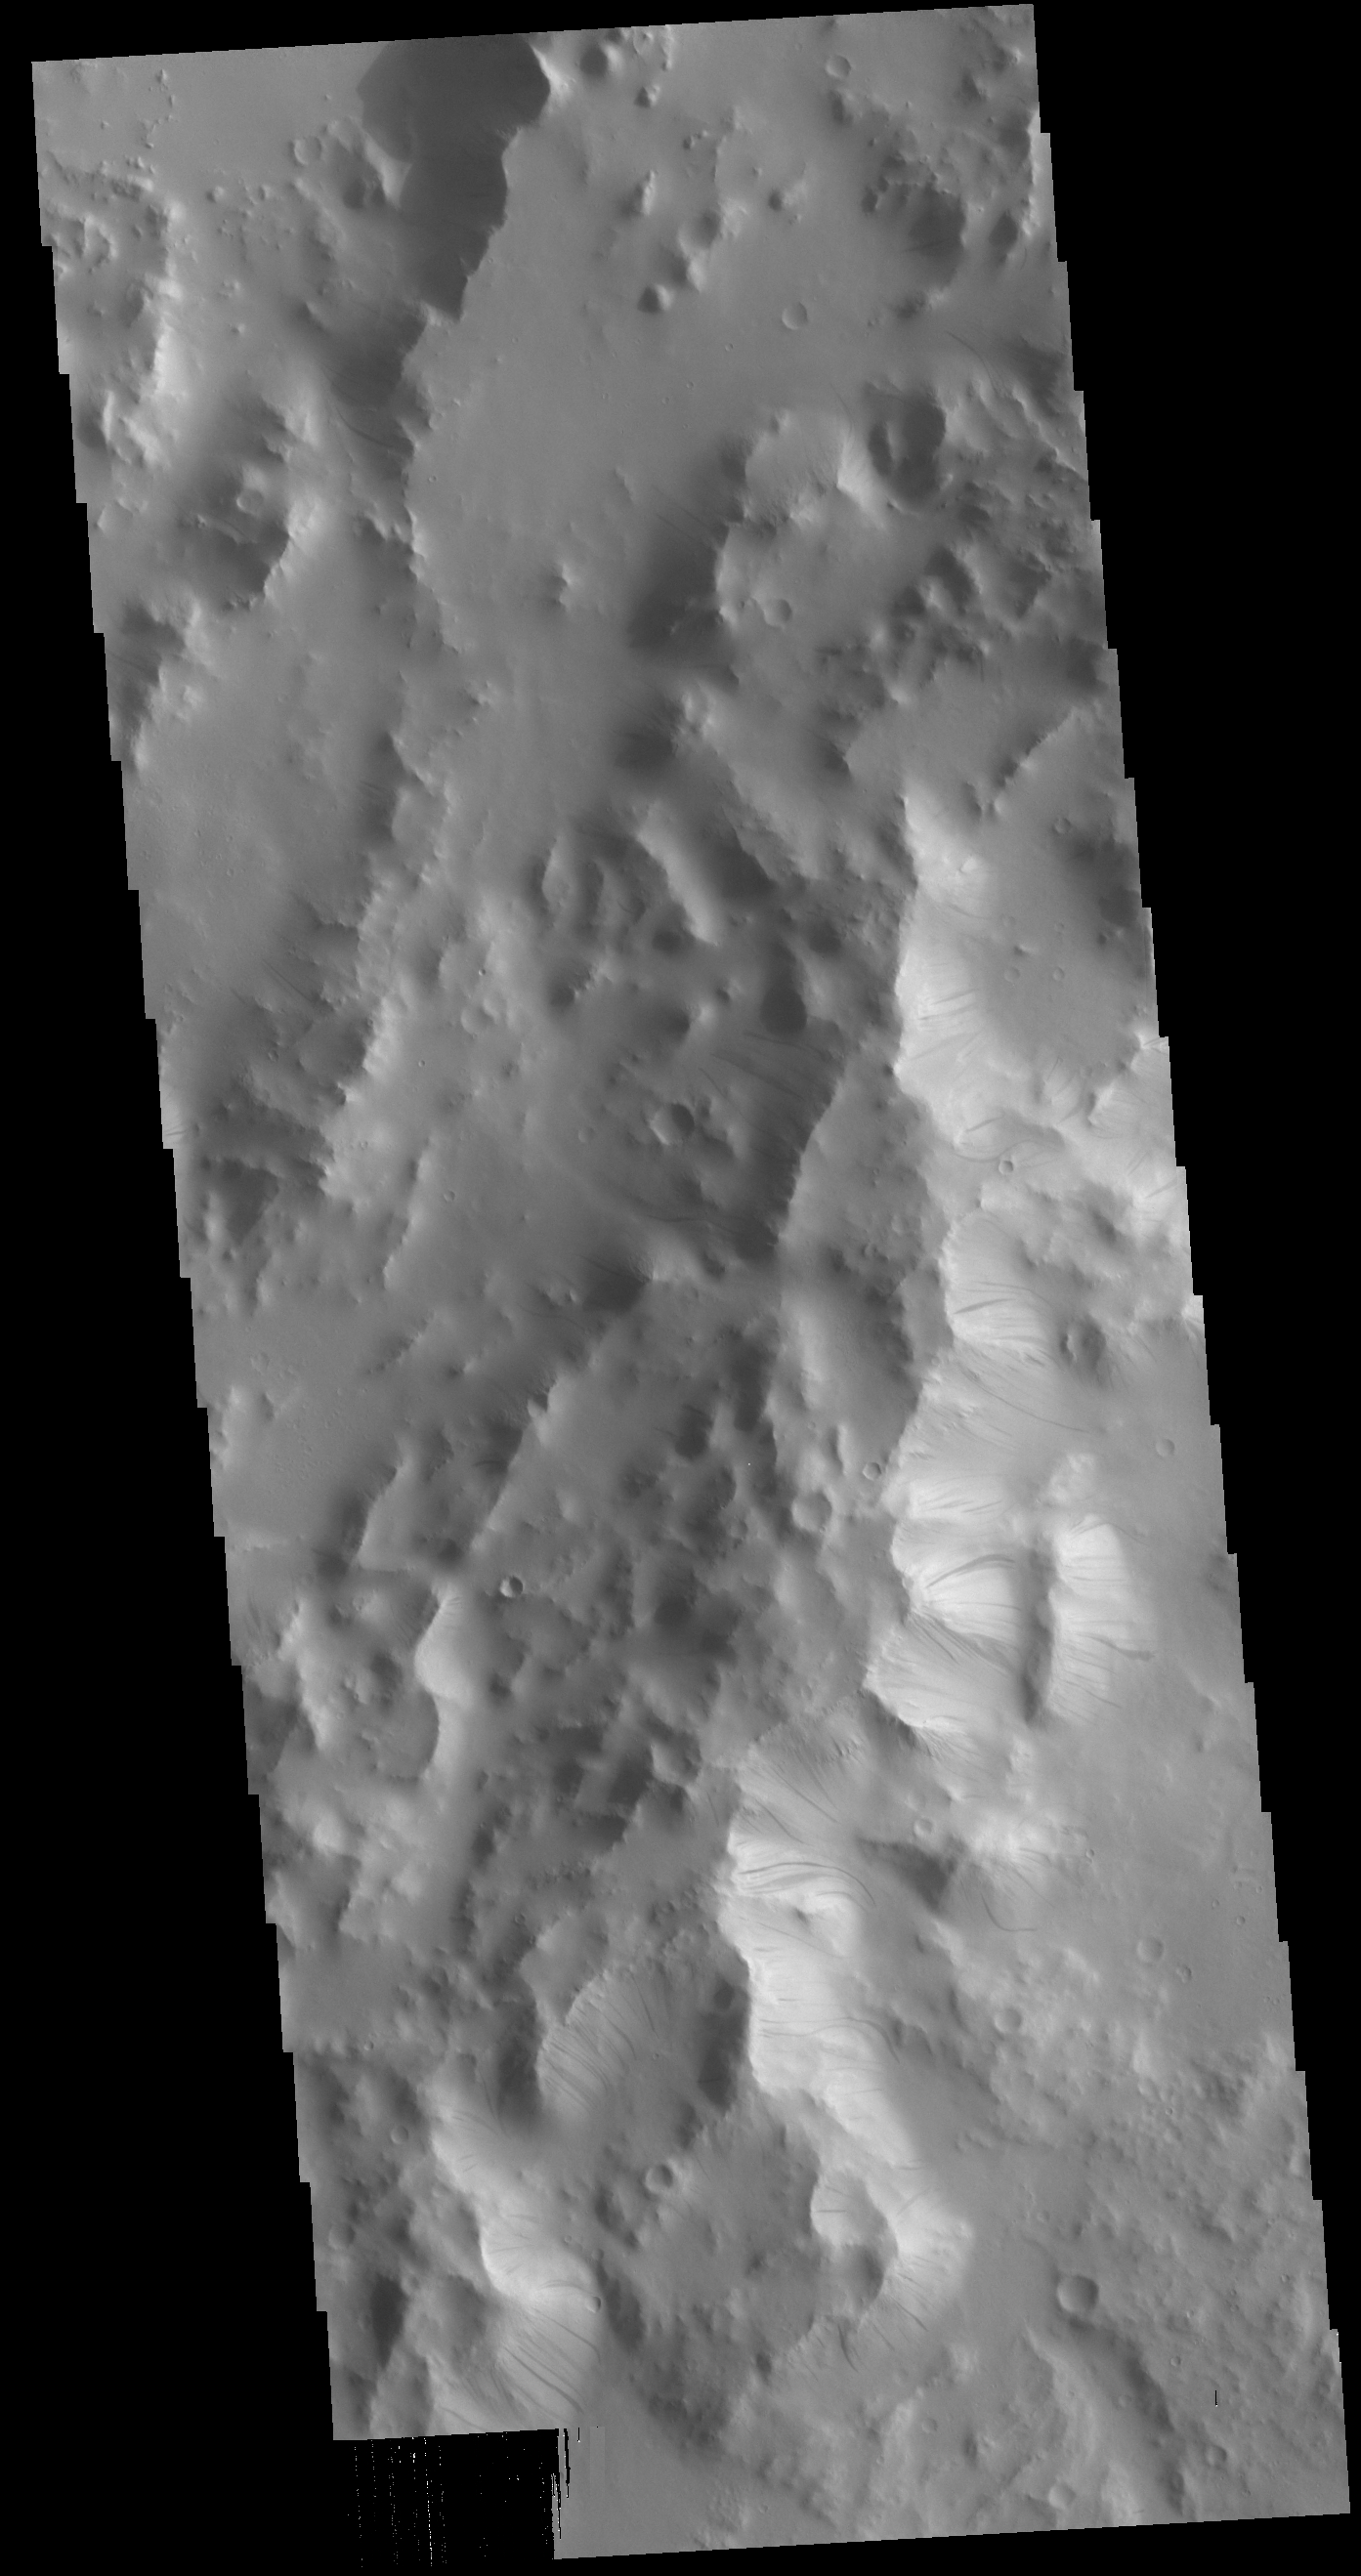

Orcus Patera Dark Slope Streaks

Today’s VIS image is located on the eastern margin of Orcus Patera. Dark slope streaks are present on most ridges in the image. Formation of these features is linked to a change in the surface, either removal of the dusty surface revealing darker rock beneath the dust, or a volatile flow along the cliff face. The mechanism that formed Orcus Patera is unknown. While the term “patera” is tied to volcanic activity, the elongate shape might also have been caused by a low angle meteor impact.

Credit: NASA/JPL-Caltech/ASU